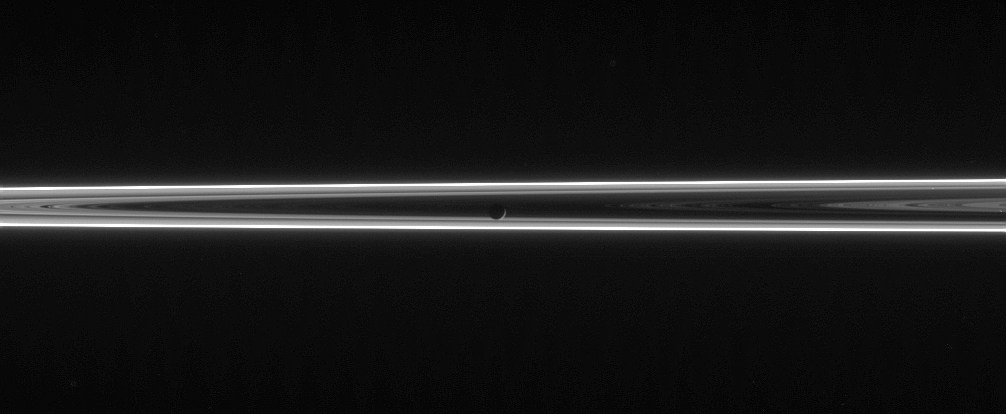

Land of Darkness

The narrow and twisted F ring lights up this scene, which features Mimas against the unlit side of Saturn’s ringplane. The F ring contains a great deal of fine, icy particles that are quite effective at scattering sunlight at high phase angles.

Mimas (397 kilometers, or 247 miles across) is seen as a mere crescent in the center of this haunting view.

The image was taken in visible light with the Cassini spacecraft narrow-angle camera on June 13, 2006 at a distance of approximately 3.9 million kilometers (2.4 million miles) from Mimas and at a Sun-Mimas-spacecraft, or phase, angle of 156 degrees. Image scale is 23 kilometers (15 miles) per pixel.

The Cassini-Huygens mission is a cooperative project of NASA, the European Space Agency and the Italian Space Agency. The Jet Propulsion Laboratory, a division of the California Institute of Technology in Pasadena, manages the mission for NASA’s Science Mission Directorate, Washington, D.C. The Cassini orbiter and its two onboard cameras were designed, developed and assembled at JPL. The imaging operations center is based at the Space Science Institute in Boulder, Colo.

Credit: NASA/JPL/Space Science Institute